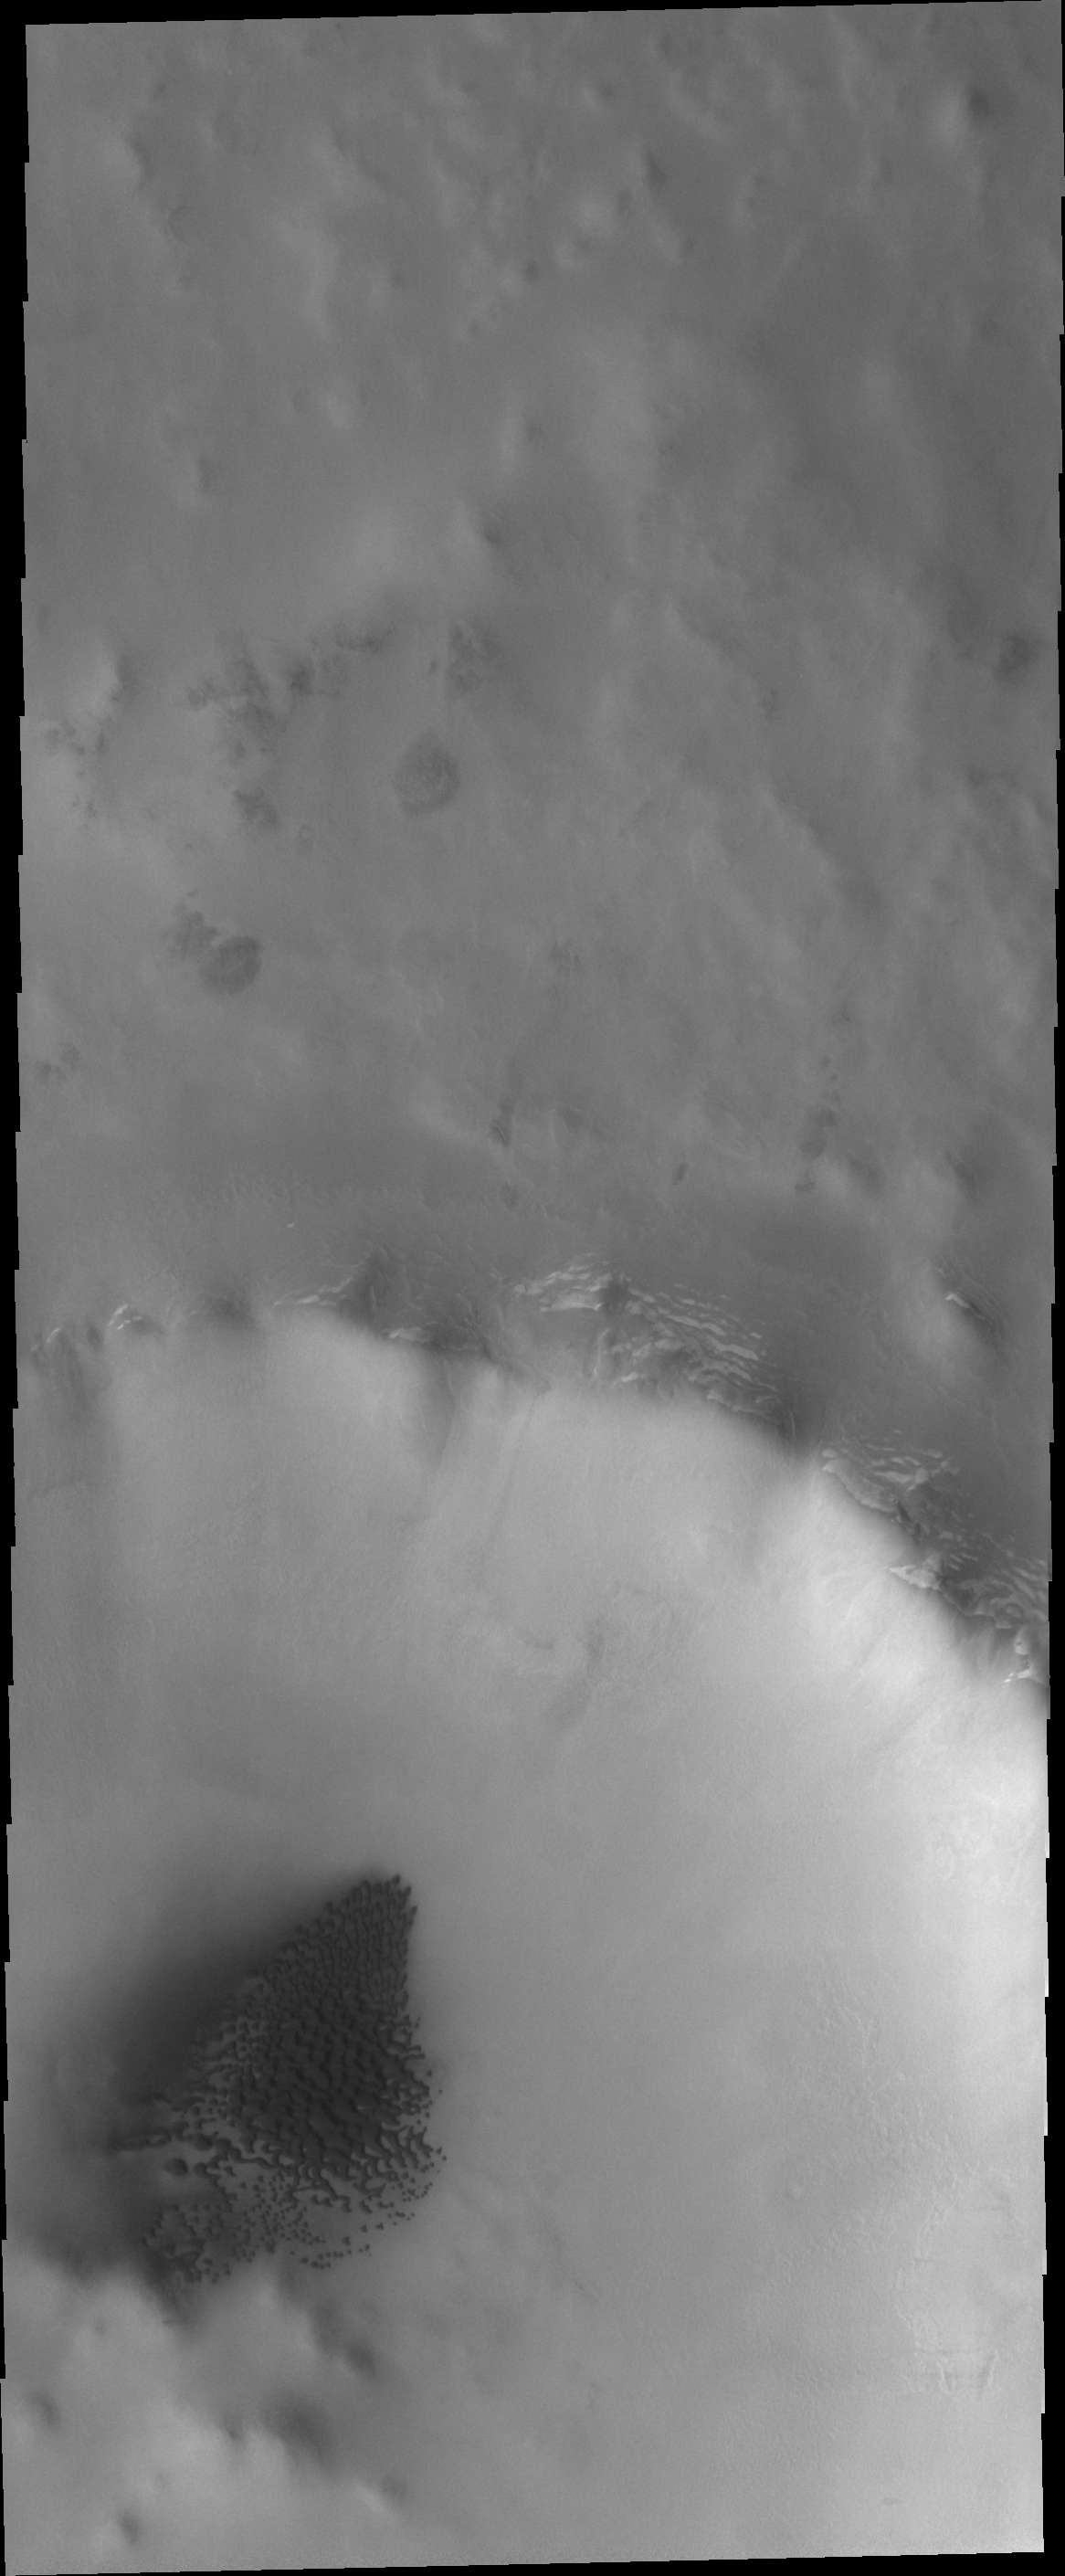

Northern Dunes

Dunes cover the floor of this unnamed crater in the northern lowlands.

Credit: NASA/JPL/ASU